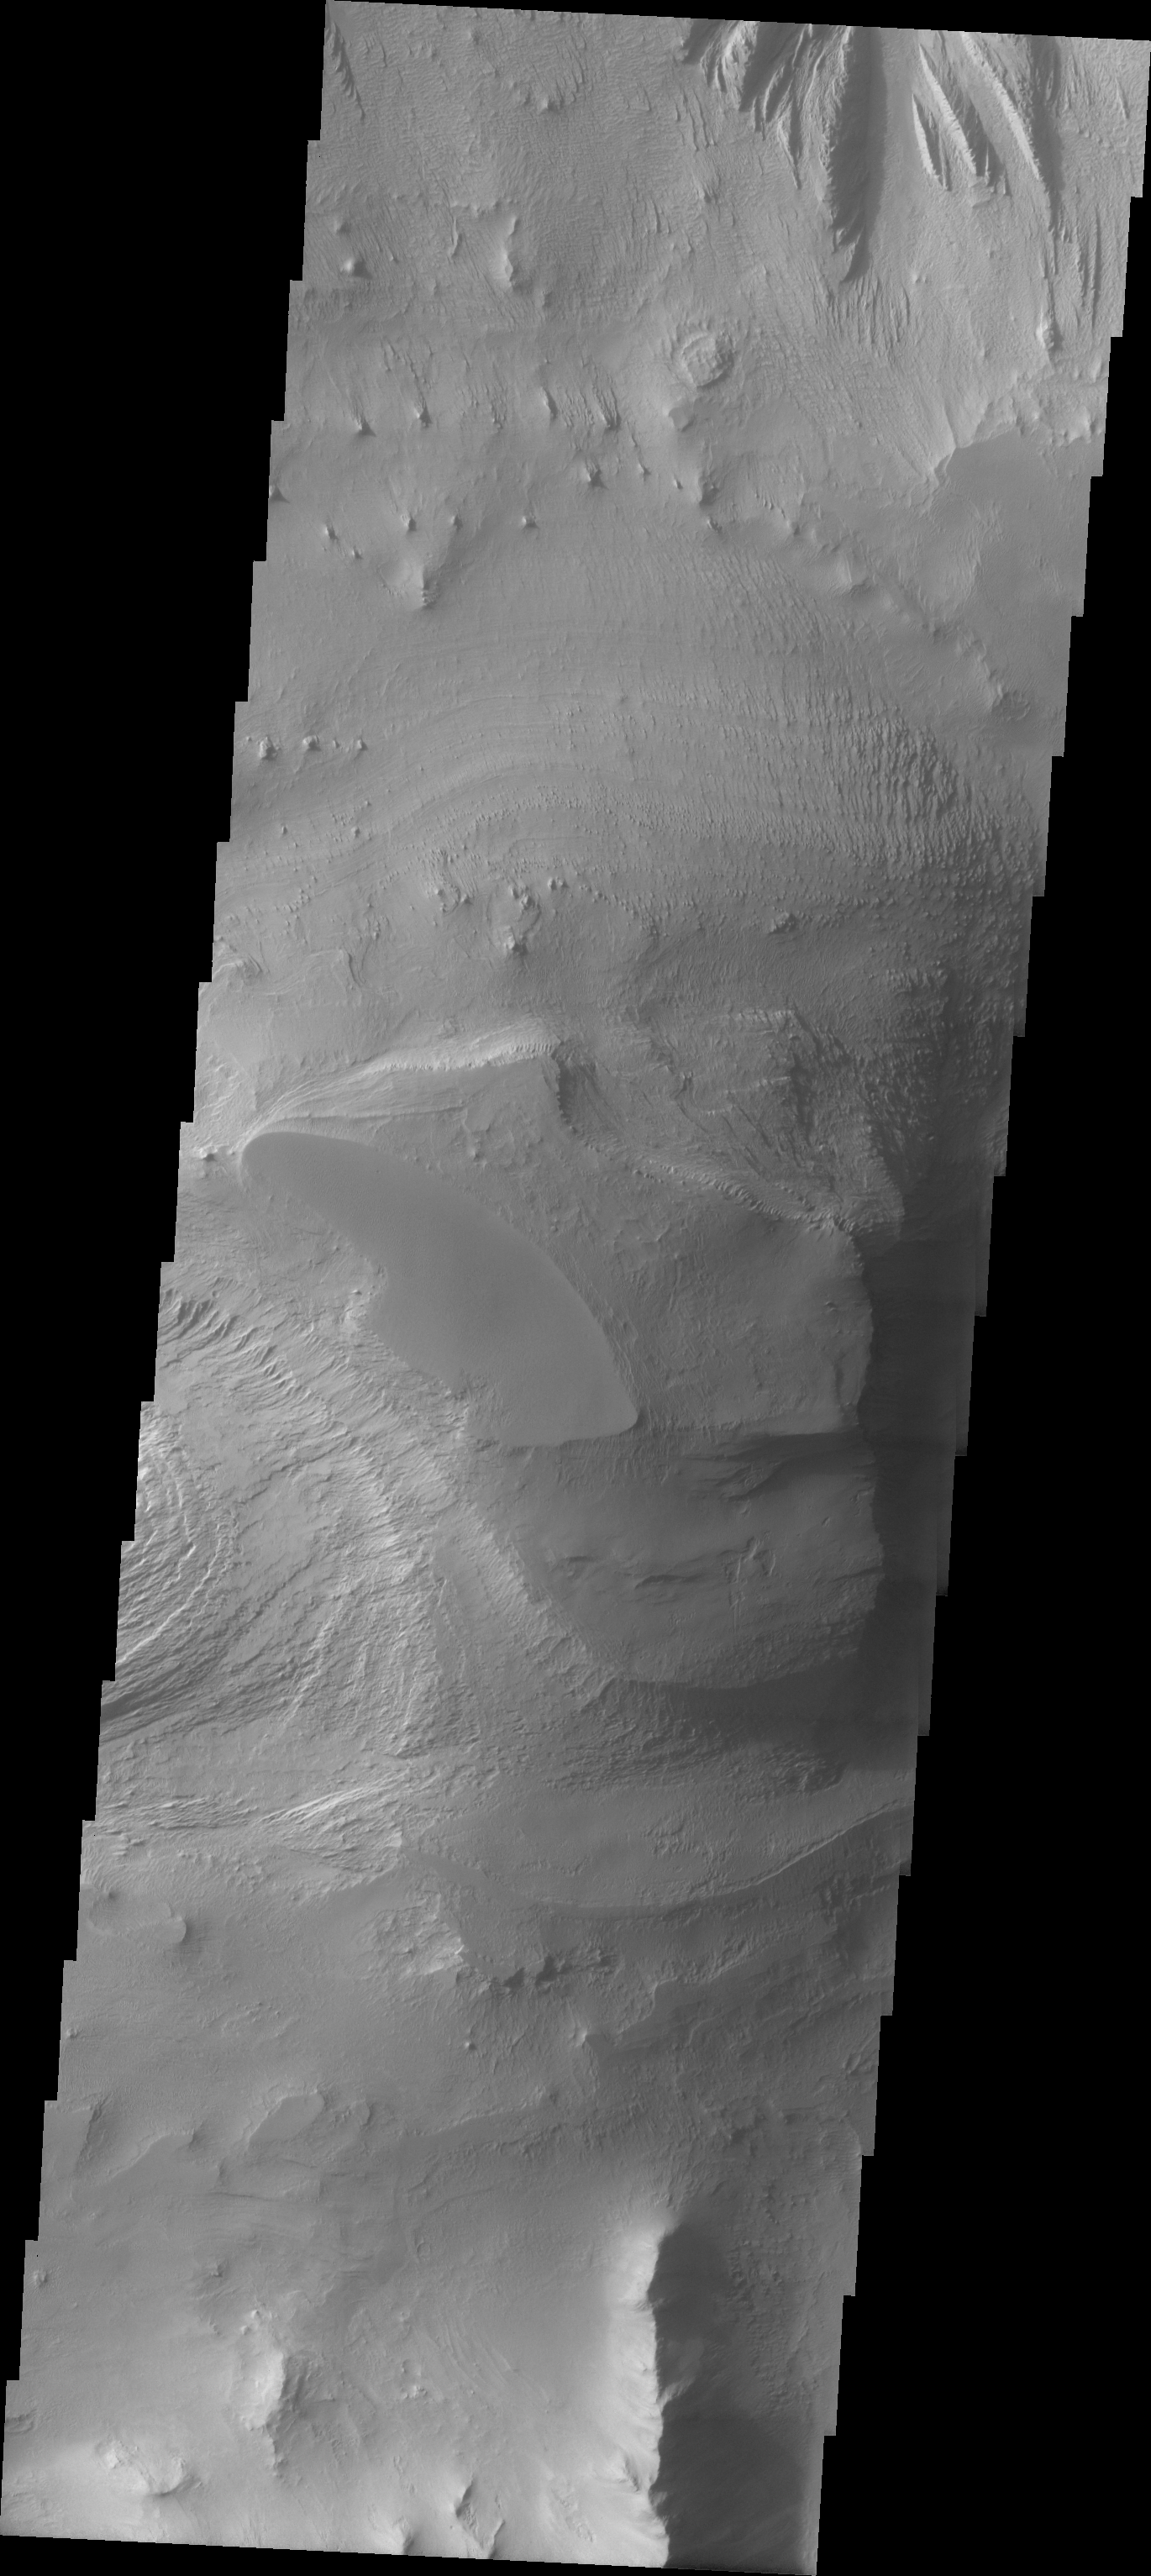

Layered Rock in Candor Chasma

The Odyssey spacecraft has taken some great pictures of Valles Marineris, the largest canyon in the solar system. If this canyon were on Earth, it would stretch from New York to Los Angeles. For the next several weeks, the Image of the Day will tour some of the canyons that make up this vast system. We will start with Ius Chasma in the west, and end with Coprates Chasma to the east. For more information on Vallis Marineris, please see http://mars.jpl.nasa.gov/mep/science/vm.html.

This image shows a layered rock formation that is located in Candor Chasma.

Image information: VIS instrument. Latitude -6.9, Longitude 290.3 East (69.7. West). 19 meter/pixel resolution.

Note: this THEMIS visual image has not been radiometrically nor geometrically calibrated for this preliminary release. An empirical correction has been performed to remove instrumental effects. A linear shift has been applied in the cross-track and down-track direction to approximate spacecraft and planetary motion. Fully calibrated and geometrically projected images will be released through the Planetary Data System in accordance with Project policies at a later time.

NASA’s Jet Propulsion Laboratory manages the 2001 Mars Odyssey mission for NASA’s Office of Space Science, Washington, D.C. The Thermal Emission Imaging System (THEMIS) was developed by Arizona State University, Tempe, in collaboration with Raytheon Santa Barbara Remote Sensing. The THEMIS investigation is led by Dr. Philip Christensen at Arizona State University. Lockheed Martin Astronautics, Denver, is the prime contractor for the Odyssey project, and developed and built the orbiter. Mission operations are conducted jointly from Lockheed Martin and from JPL, a division of the California Institute of Technology in Pasadena.

Credit: NASA/JPL/Arizona State University